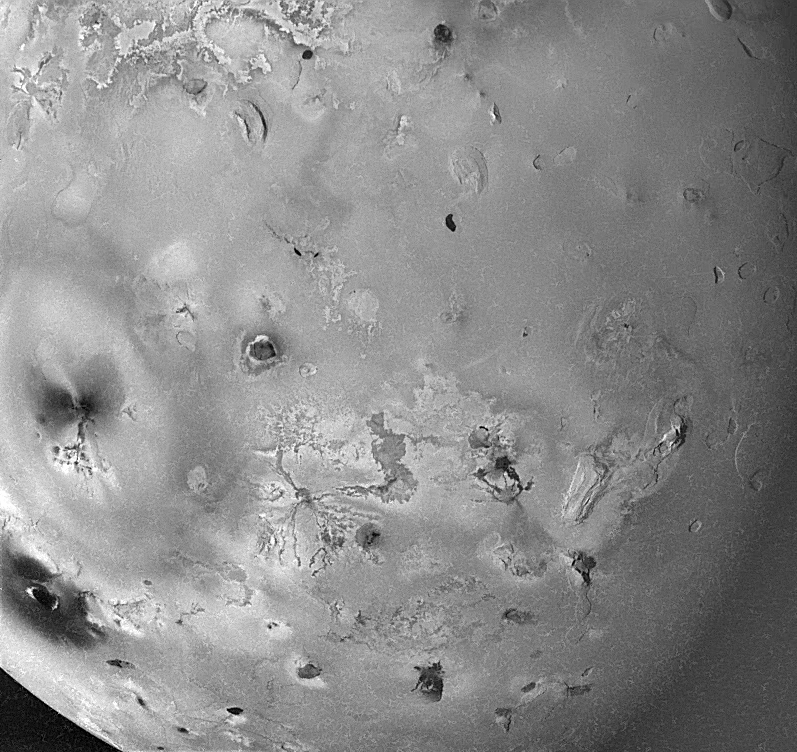

Geologic Landforms on Io (Area 4)

Shown here is one of the topographic mapping images of Jupiter’s moon Io (Latitude: -60 to 20 degrees, Longitude: 180 to 270 degrees) acquired by NASA’s Galileo spacecraft, revealing a great variety of landforms. There are rugged mountains several miles high, layered materials forming plateaus, and many irregular depressions called volcanic calderas. There are also dark lava flows and bright deposits of SO2 frost or other sulfurous materials, which have no discernible topographic relief at this scale. Several of the dark, flow-like features correspond to hot spots, and may be active lava flows. There are no landforms resembling impact craters, as the volcanism covers the surface with new deposits much more rapidly than the flux of comets and asteroids can create large impact craters. The large oval on the left-hand side is the fallout deposit from Pele, the largest volcanic eruption plume on Io, over 200 miles high when active.

North is to the top of the picture and the sun illuminates the surface from the left. The image covers an area about 2390 kilometers wide and the smallest features that can be discerned are 3.0 kilometers in size. This image was taken on November 6th, 1996, at a range of 294,000 kilometers by the Solid State Imaging (CCD) system on the Galileo Spacecraft.

The Jet Propulsion Laboratory, Pasadena, CA manages the mission for NASA’s Office of Space Science, Washington, DC.

Credit: NASA/JPL/University of Arizona